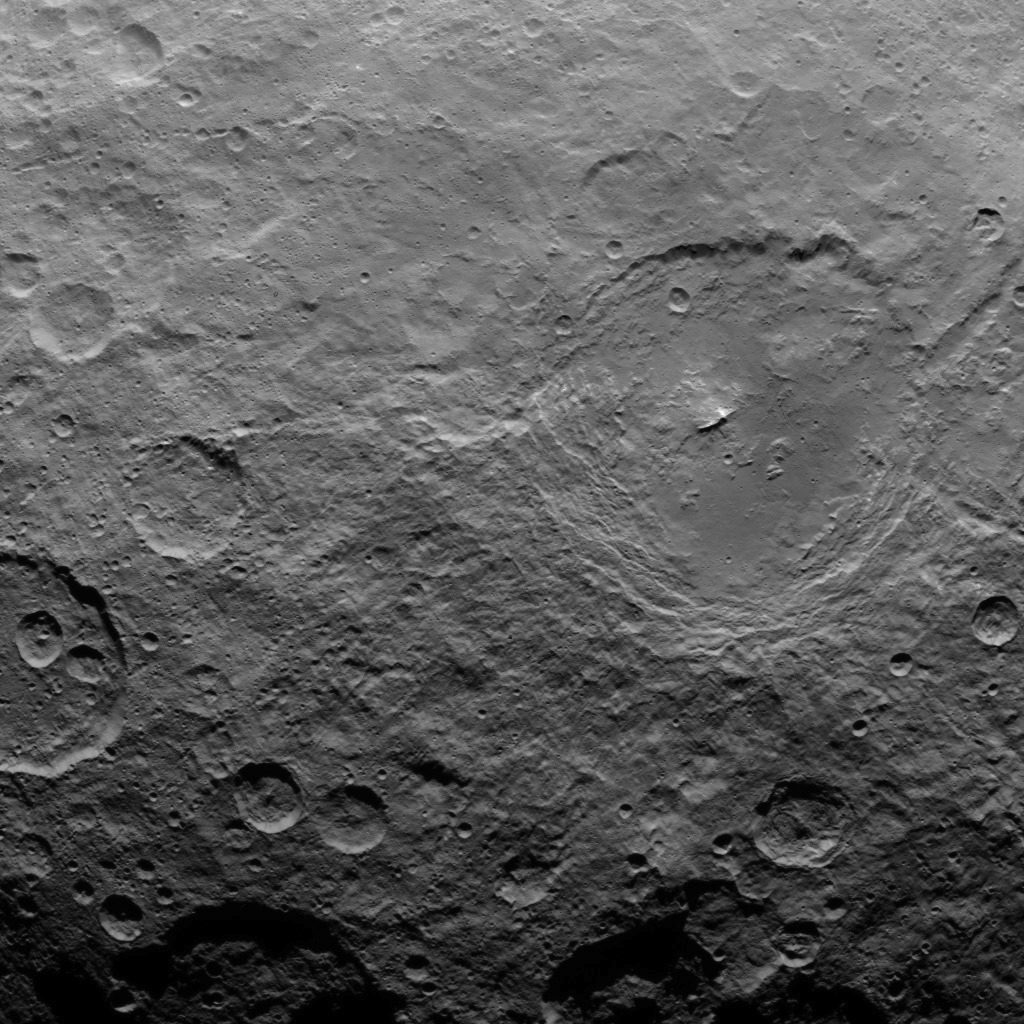

Dawn Survey Orbit Image 23

This image, taken by NASA’s Dawn spacecraft, shows dwarf planet Ceres from an altitude of 2,700 miles (4,400 kilometers). The image, with a resolution of 1,400 feet (410 meters) per pixel, was taken on June 22, 2015.

Dawn’s mission is managed by JPL for NASA’s Science Mission Directorate in Washington. Dawn is a project of the directorate’s Discovery Program, managed by NASA’s Marshall Space Flight Center in Huntsville, Alabama. UCLA is responsible for overall Dawn mission science. Orbital ATK, Inc., in Dulles, Virginia, designed and built the spacecraft. The German Aerospace Center, the Max Planck Institute for Solar System Research, the Italian Space Agency and the Italian National Astrophysical Institute are international partners on the mission team.

Credit: NASA/JPL-Caltech/UCLA/MPS/DLR/IDA